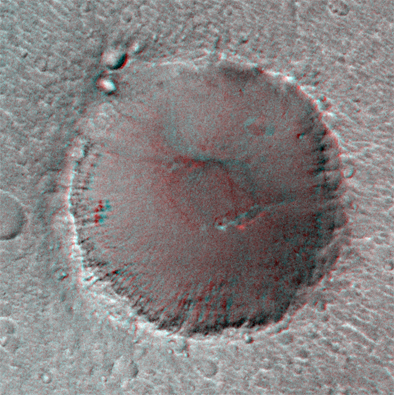

Pathfinder Landing Site Observed by Mars Orbiter Camera – “Big Crater” in Stereo View

On its 256th orbit of Mars, the camera on-board the Mars Global Surveyor spacecraft successfully observed the vicinity of the Pathfinder landing site. The images shown are a stereoscopic image pair in anaglyph format, made from the overlapping area of MOC 25603 and 23703. This image is reproduced at a scale of 5 m (16.4 feet) per pixel. Image 23703 was acquired on 13 April at 7:50 AM PDT; Image 25603 was acquired on 22 April at 1:11 PM PDT. The P237 observation was made from a distance of 675 km while the P256 measurement was made from 800 km. The viewing angle for 23703 was 21.2°, for 25603, 30.67°, giving an angular difference of about 9.5°. Owing to the relief on “Big Crater,” this relatively small angular difference was in this case sufficient to show good stereo parallax.

The resolution of the MOC image that covered the Pathfinder landing site (MOC 25603) was about 3.3 m or 11 feet per pixel. The Pathfinder lander and airbags form a roughly equilateral triangle 5 m on a side. Noting that the camera has not yet been focussed (it needs to be in the stable temperature conditions of the low altitude, circular mapping orbit in order to achieve best focus) and the hazy atmospheric conditions, the effective scale of the image is probably closer to 5 m (16.4 feet). Thus, the scale of the image was insufficient to resolve the lander (more than one pixel is needed to resolve a feature). In addition, the relatively high sun angle of the image (the sun was 40° above the horizon) reduced the length of shadows (for example, only a few boulders are seen), also decreasing the ability to discriminate small features. Work continues to locate intermediate-scale features in the lander and orbiter images in the hope of identifying the precise landing site based on these comparisons.

Malin Space Science Systems and the California Institute of Technology built the MOC using spare hardware from the Mars Observer mission. MSSS operates the camera from its facilities in San Diego, CA. The Jet Propulsion Laboratory’s Mars Surveyor Operations Project operates the Mars Global Surveyor spacecraft with its industrial partner, Lockheed Martin Astronautics, from facilities in Pasadena, CA and Denver, CO.

Credit: NASA/JPL/MSSS